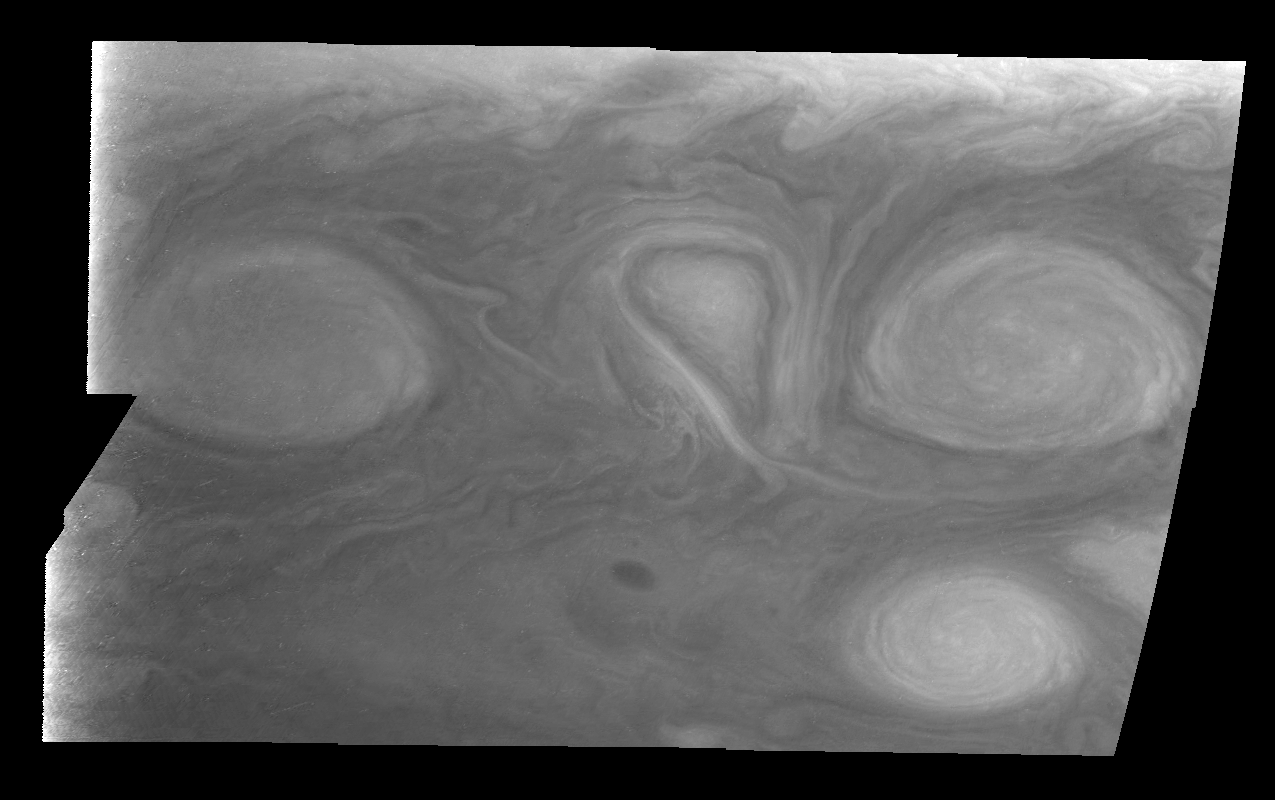

Jupiter’s Long-lived White Ovals in Violet Light (Time Set 2)

Light at 410 nanometers is affected by the sizes and compositions of cloud particles, as well as the trace chemicals that give Jupiter’s clouds their colors. This mosaic shows the features of Jupiter’s main visible cloud deck and the hazy cloud layer above it. Oval cloud systems of this type are often associated with chaotic cyclonic systems such as the balloon shaped vortex seen here between the well formed ovals. This system is centered near 30 degrees south planetocentric latitude and 100 degrees west longitude and rotates in a clockwise sense about its center. The oval shaped vortices in the upper half of the mosaic are two of the three long-lived White Ovals that formed to the south of the Red Spot in the 1930’s and, like the Red Spot, rotate in a counterclockwise sense. The east to west dimension of the leftmost White Oval is 9000 kilometers (km). (The diameter of the Earth is 12,756 km.) The White Ovals drift in longitude relative to one another, and are presently restricting the cyclonic structure.

To the south, the smaller oval and its accompanying cyclonic system are moving eastward at about 0.4 degrees per day relative to the larger ovals. The interaction between these two cyclonic storm systems is producing high, thick cumulus-like clouds in the southern part of the more northerly trapped system.

North is at the top of this mosaic. The smallest resolved features are tens of kilometers in size. These images were taken on February 19, 1997, at a range of 1.1 million kilometers by the Solid State Imaging (CCD) system aboard NASA’s Galileo spacecraft.

The Jet Propulsion Laboratory, Pasadena, CA manages the mission for NASA’s Office of Space Science, Washington, DC.

Credit: NASA/JPL-Caltech